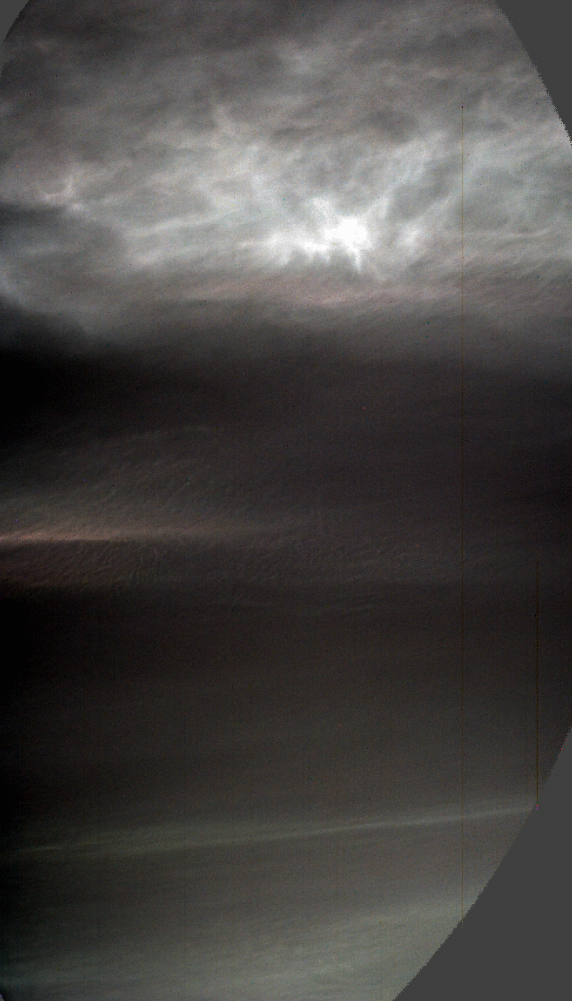

Curiosity Views Twilight Clouds

NASA’s Curiosity Mars rover used its left Mast Camera, or Mastcam, to capture these drifting noctilucent, or twilight, clouds on Jan. 17, 2025, the 4,426th Martian day, or sol, of the mission. The left Mastcam has a stuck color filter wheel, which is why part of the imagery appears cut off in three corners.

The original recording taken by Curiosity was 16 minutes; this video has been speeded up by about 480 times (and it loops four times).

The clouds at the top of the frame, including the falling white plumes, are made of carbon dioxide ice. The plumes are an estimated 37 to 50 miles (60 to 80 kilometers) above the Martian surface; they could fall as low as 31 miles (50 kilometers) above the surface before they would evaporate due to rising temperatures.

In the lower half of the frame at the beginning of the video, a different set of very faint clouds is visible. These are water-ice clouds are hovering at roughly 31 miles (50 kilometers) in altitude.

The brightness has been stretched to make certain colors more visible in this enhanced-color imagery.

This is the fourth Mars year that twilight clouds have been observed by Curiosity; previous observations were made in 2019, 2021, and 2023.

Curiosity was built by NASA’s Jet Propulsion Laboratory, which is managed by Caltech in Pasadena, California. JPL leads the mission on behalf of NASA’s Science Mission Directorate in Washington. Malin Space Science Systems in San Diego built and operates Mastcam.

Credit: NASA/JPL-Caltech/MSSS/SSI